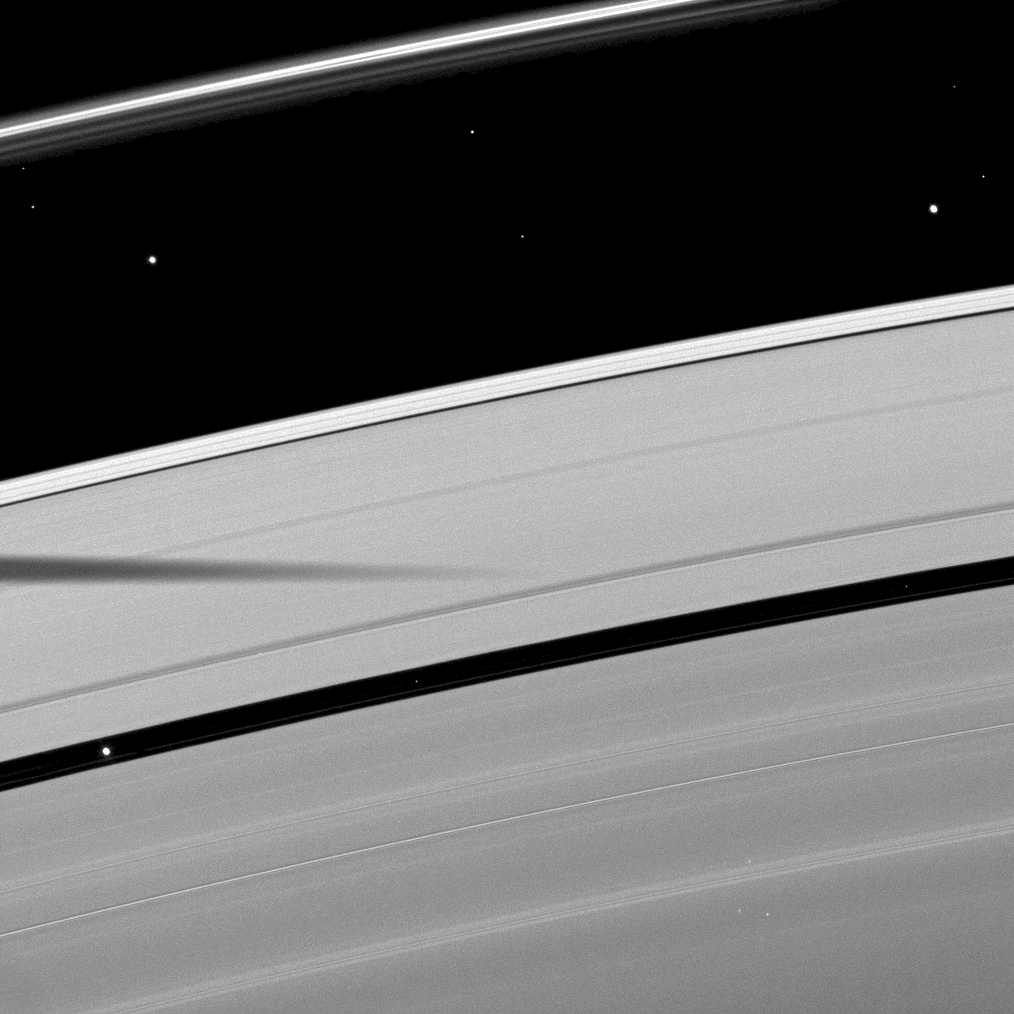

Shadow Between Moons

The shadow of the moon Mimas is cast on Saturn’s outer A ring in this image which also shows a couple of moons and a collection of stars.

Atlas (30 kilometers, or 19 miles across) can be seen in the top right of the image, between the A ring and thin F ring. Pan (28 kilometers, or 17 miles across) can be seen orbiting in the Encke Gap in the lower left of the image. Mimas is not shown. The bright object between the A ring and F ring on the left of the image is a star. Other smaller, bright specks in the image are also background stars.

The novel illumination geometry created as Saturn approaches its August 2009 equinox allows moons orbiting in or near the plane of Saturn’s equatorial rings to cast shadows onto the rings. These scenes are possible only during the few months before and after Saturn’s equinox which occurs only once in about 15 Earth years. To learn more about this special time and to see movies of moons’ shadows moving across the rings, see PIA11651 and PIA11660.

This view looks toward the unilluminated side of the rings from about 59 degrees above the ringplane. The image was taken in visible light with the Cassini spacecraft narrow-angle camera on May 30, 2009. The view was obtained at a distance of approximately 1.6 million kilometers (994,000 miles) from Saturn and at a Sun-Saturn-spacecraft, or phase, angle of 76 degrees. Image scale is 9 kilometers (6 miles) per pixel.

The Cassini-Huygens mission is a cooperative project of NASA, the European Space Agency and the Italian Space Agency. The Jet Propulsion Laboratory, a division of the California Institute of Technology in Pasadena, manages the mission for NASA’s Science Mission Directorate, Washington, D.C. The Cassini orbiter and its two onboard cameras were designed, developed and assembled at JPL. The imaging operations center is based at the Space Science Institute in Boulder, Colo.

Credit: NASA/JPL/Space Science Institute